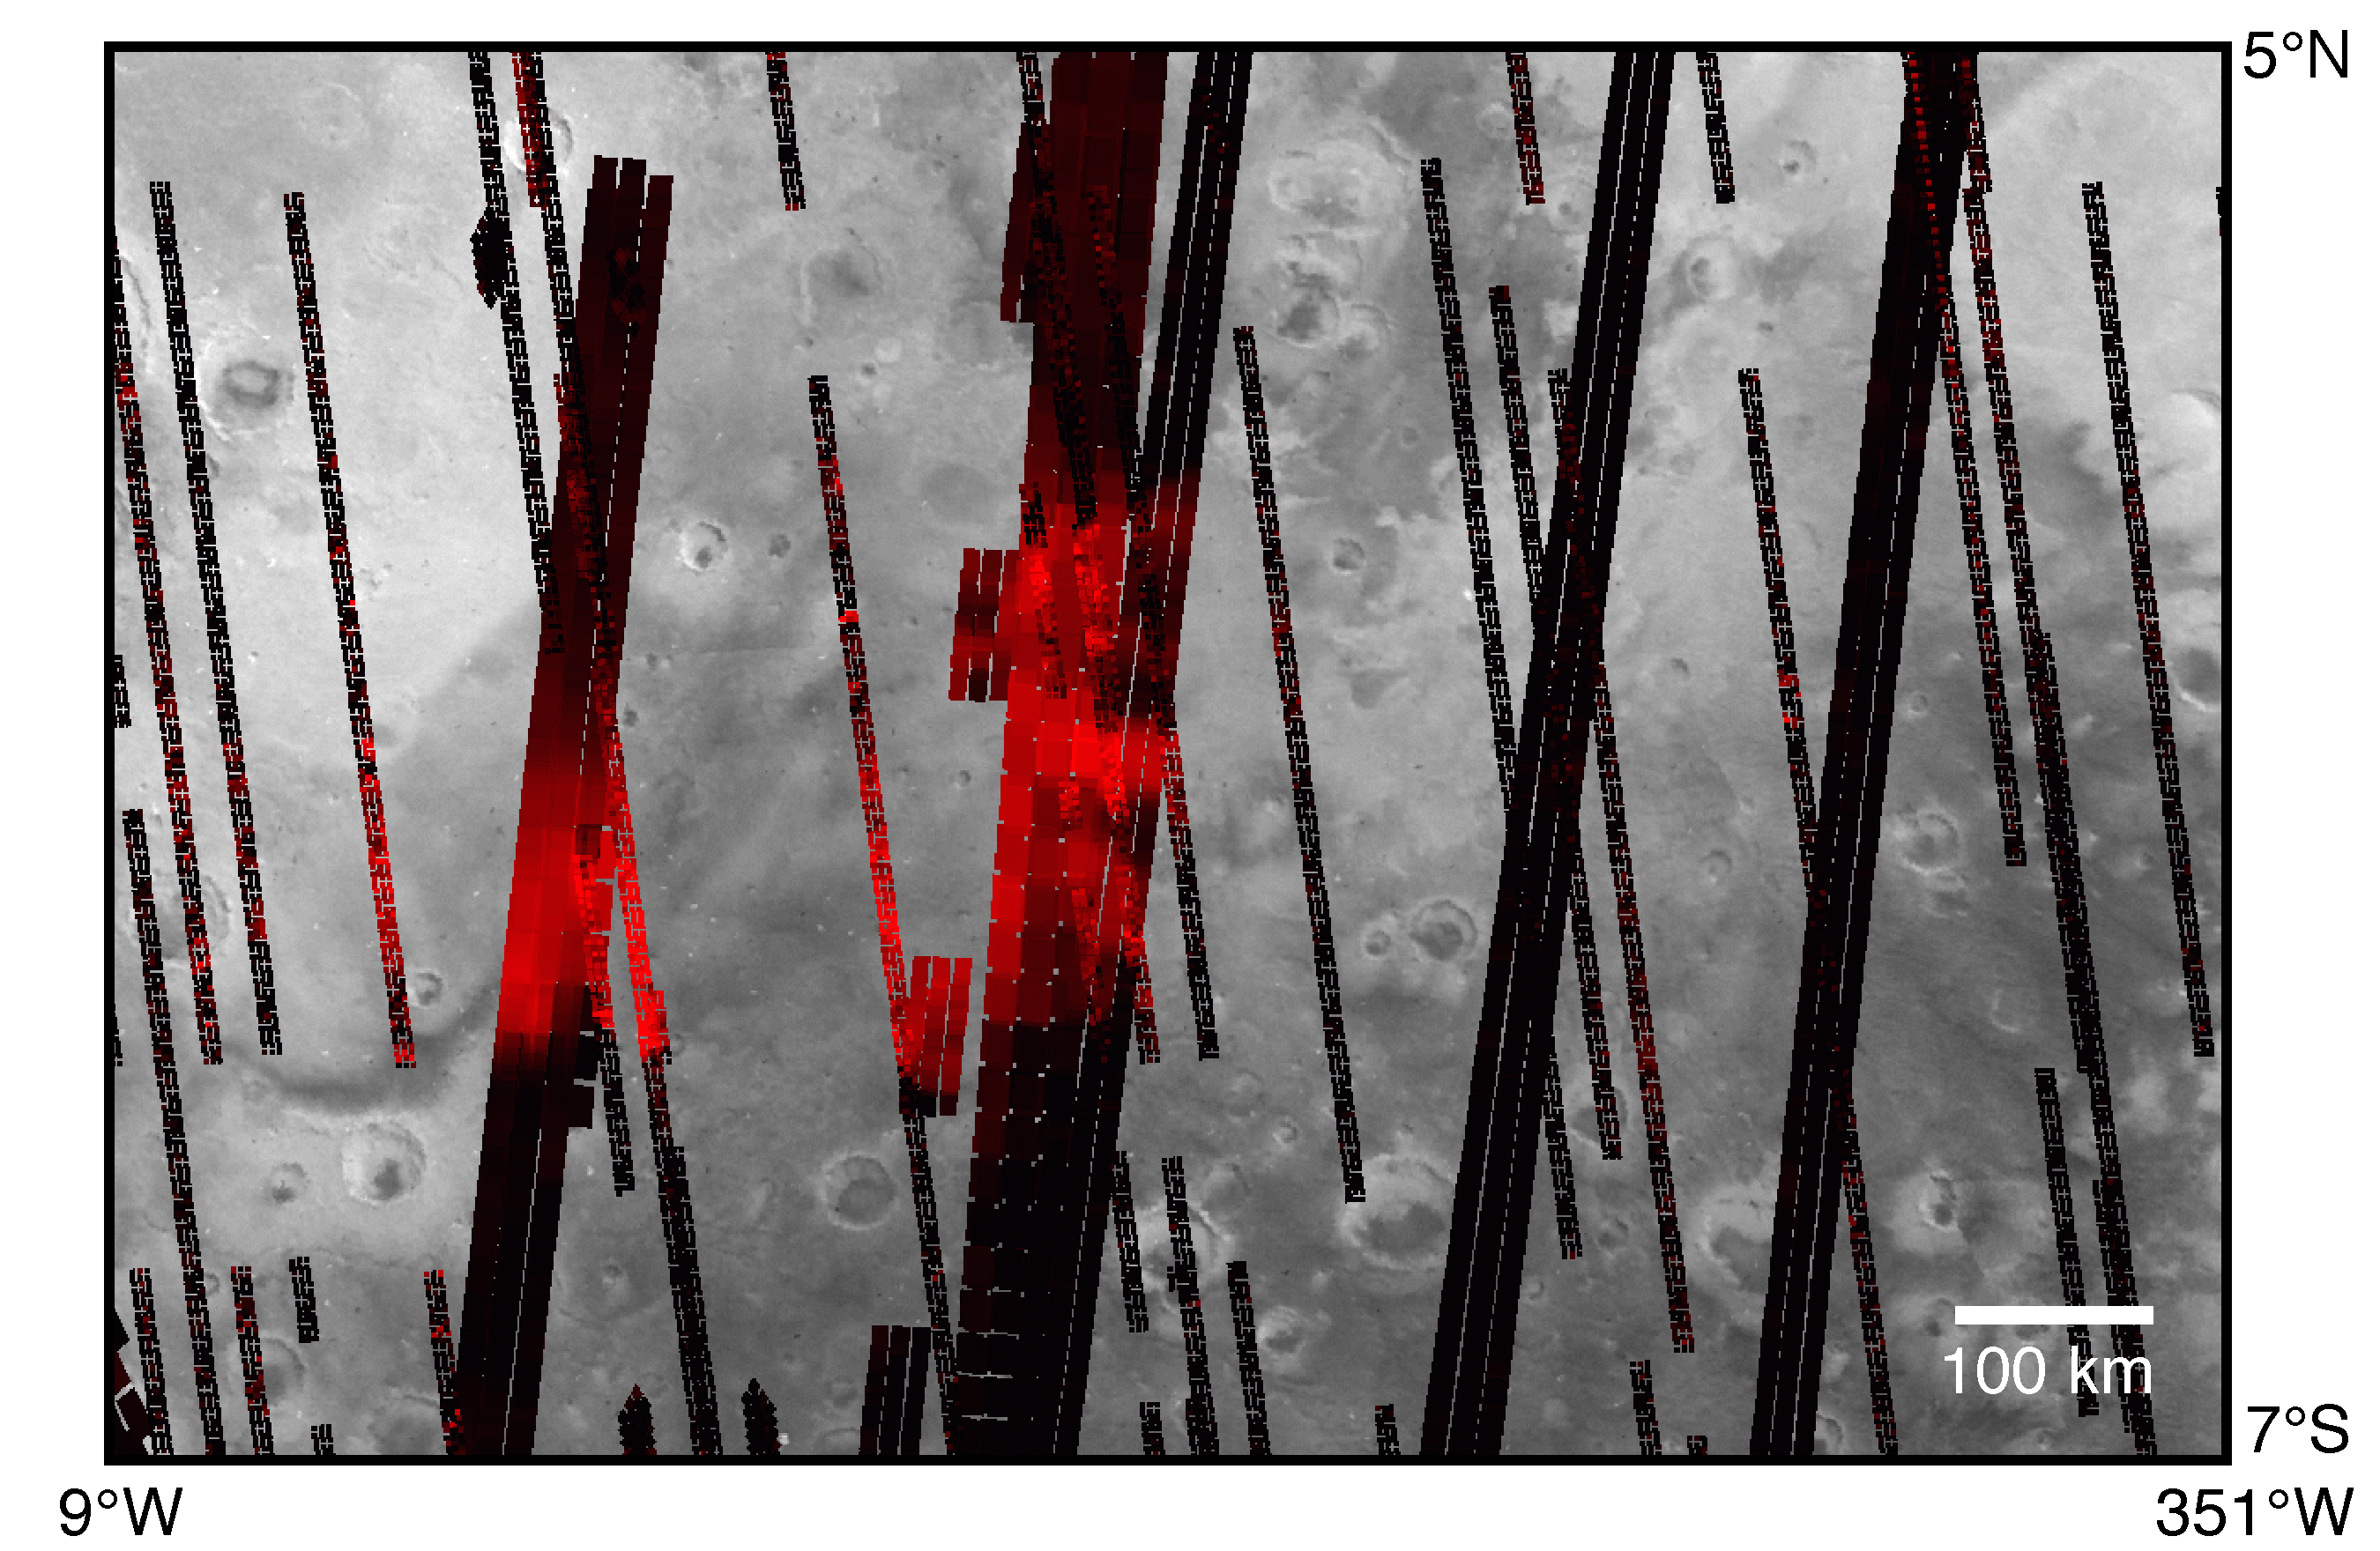

Hematite Map (TES)

Spectral characteristics indicate the occurrence of relatively-coarsely crystalline hematite over a large area near 0° latitude and 0° longitude.

Credit: NASA/JPL/ASU